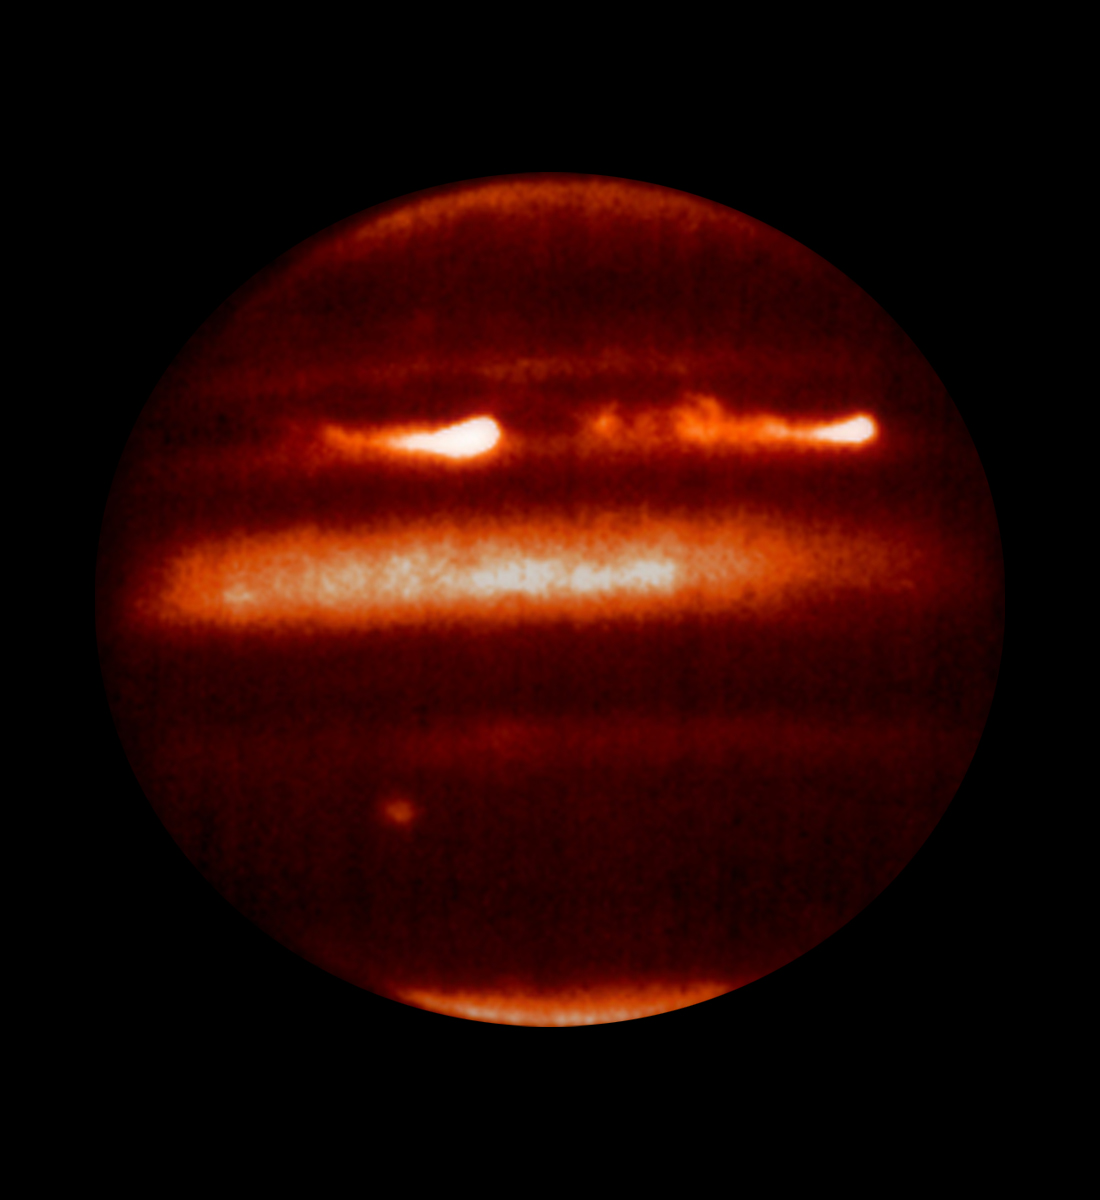

Jupiter Eruptions Captured in Infrared

high resolution image of
Nature Cover

Detailed analysis of two continent-sized storms that erupted in Jupiter’s atmosphere in March 2007 shows that Jupiter’s internal heat plays a significant role in generating atmospheric disturbances. Understanding these outbreaks could be the key to unlock the mysteries buried in the deep Jovian atmosphere, say astronomers.

This infrared image shows two bright plume eruptions obtained by the NASA Infrared Telescope Facility on April 5, 2007.

Understanding these phenomena is important for Earth’s meteorology where storms are present everywhere and jet streams dominate the atmospheric circulation. Jupiter is a natural laboratory where atmospheric scientists study the nature and interplay of the intense jets and severe atmospheric phenomena.

According to the analysis, the bright plumes were storm systems triggered in Jupiter’s deep water clouds that moved upward in the atmosphere vigorously and injected a fresh mixture of ammonia ice and water about 20 miles (30 kilometers) above the visible clouds. The storms moved in the peak of a jet stream in Jupiter’s atmosphere at 375 miles per hour (600 kilometers per hour). Models of the disturbance indicate that the jet stream extends deep in the buried atmosphere of Jupiter, more than 60 miles (approximately100 kilometers) below the cloud tops where most sunlight is absorbed.

Credit: NASA/JPL/IRTF